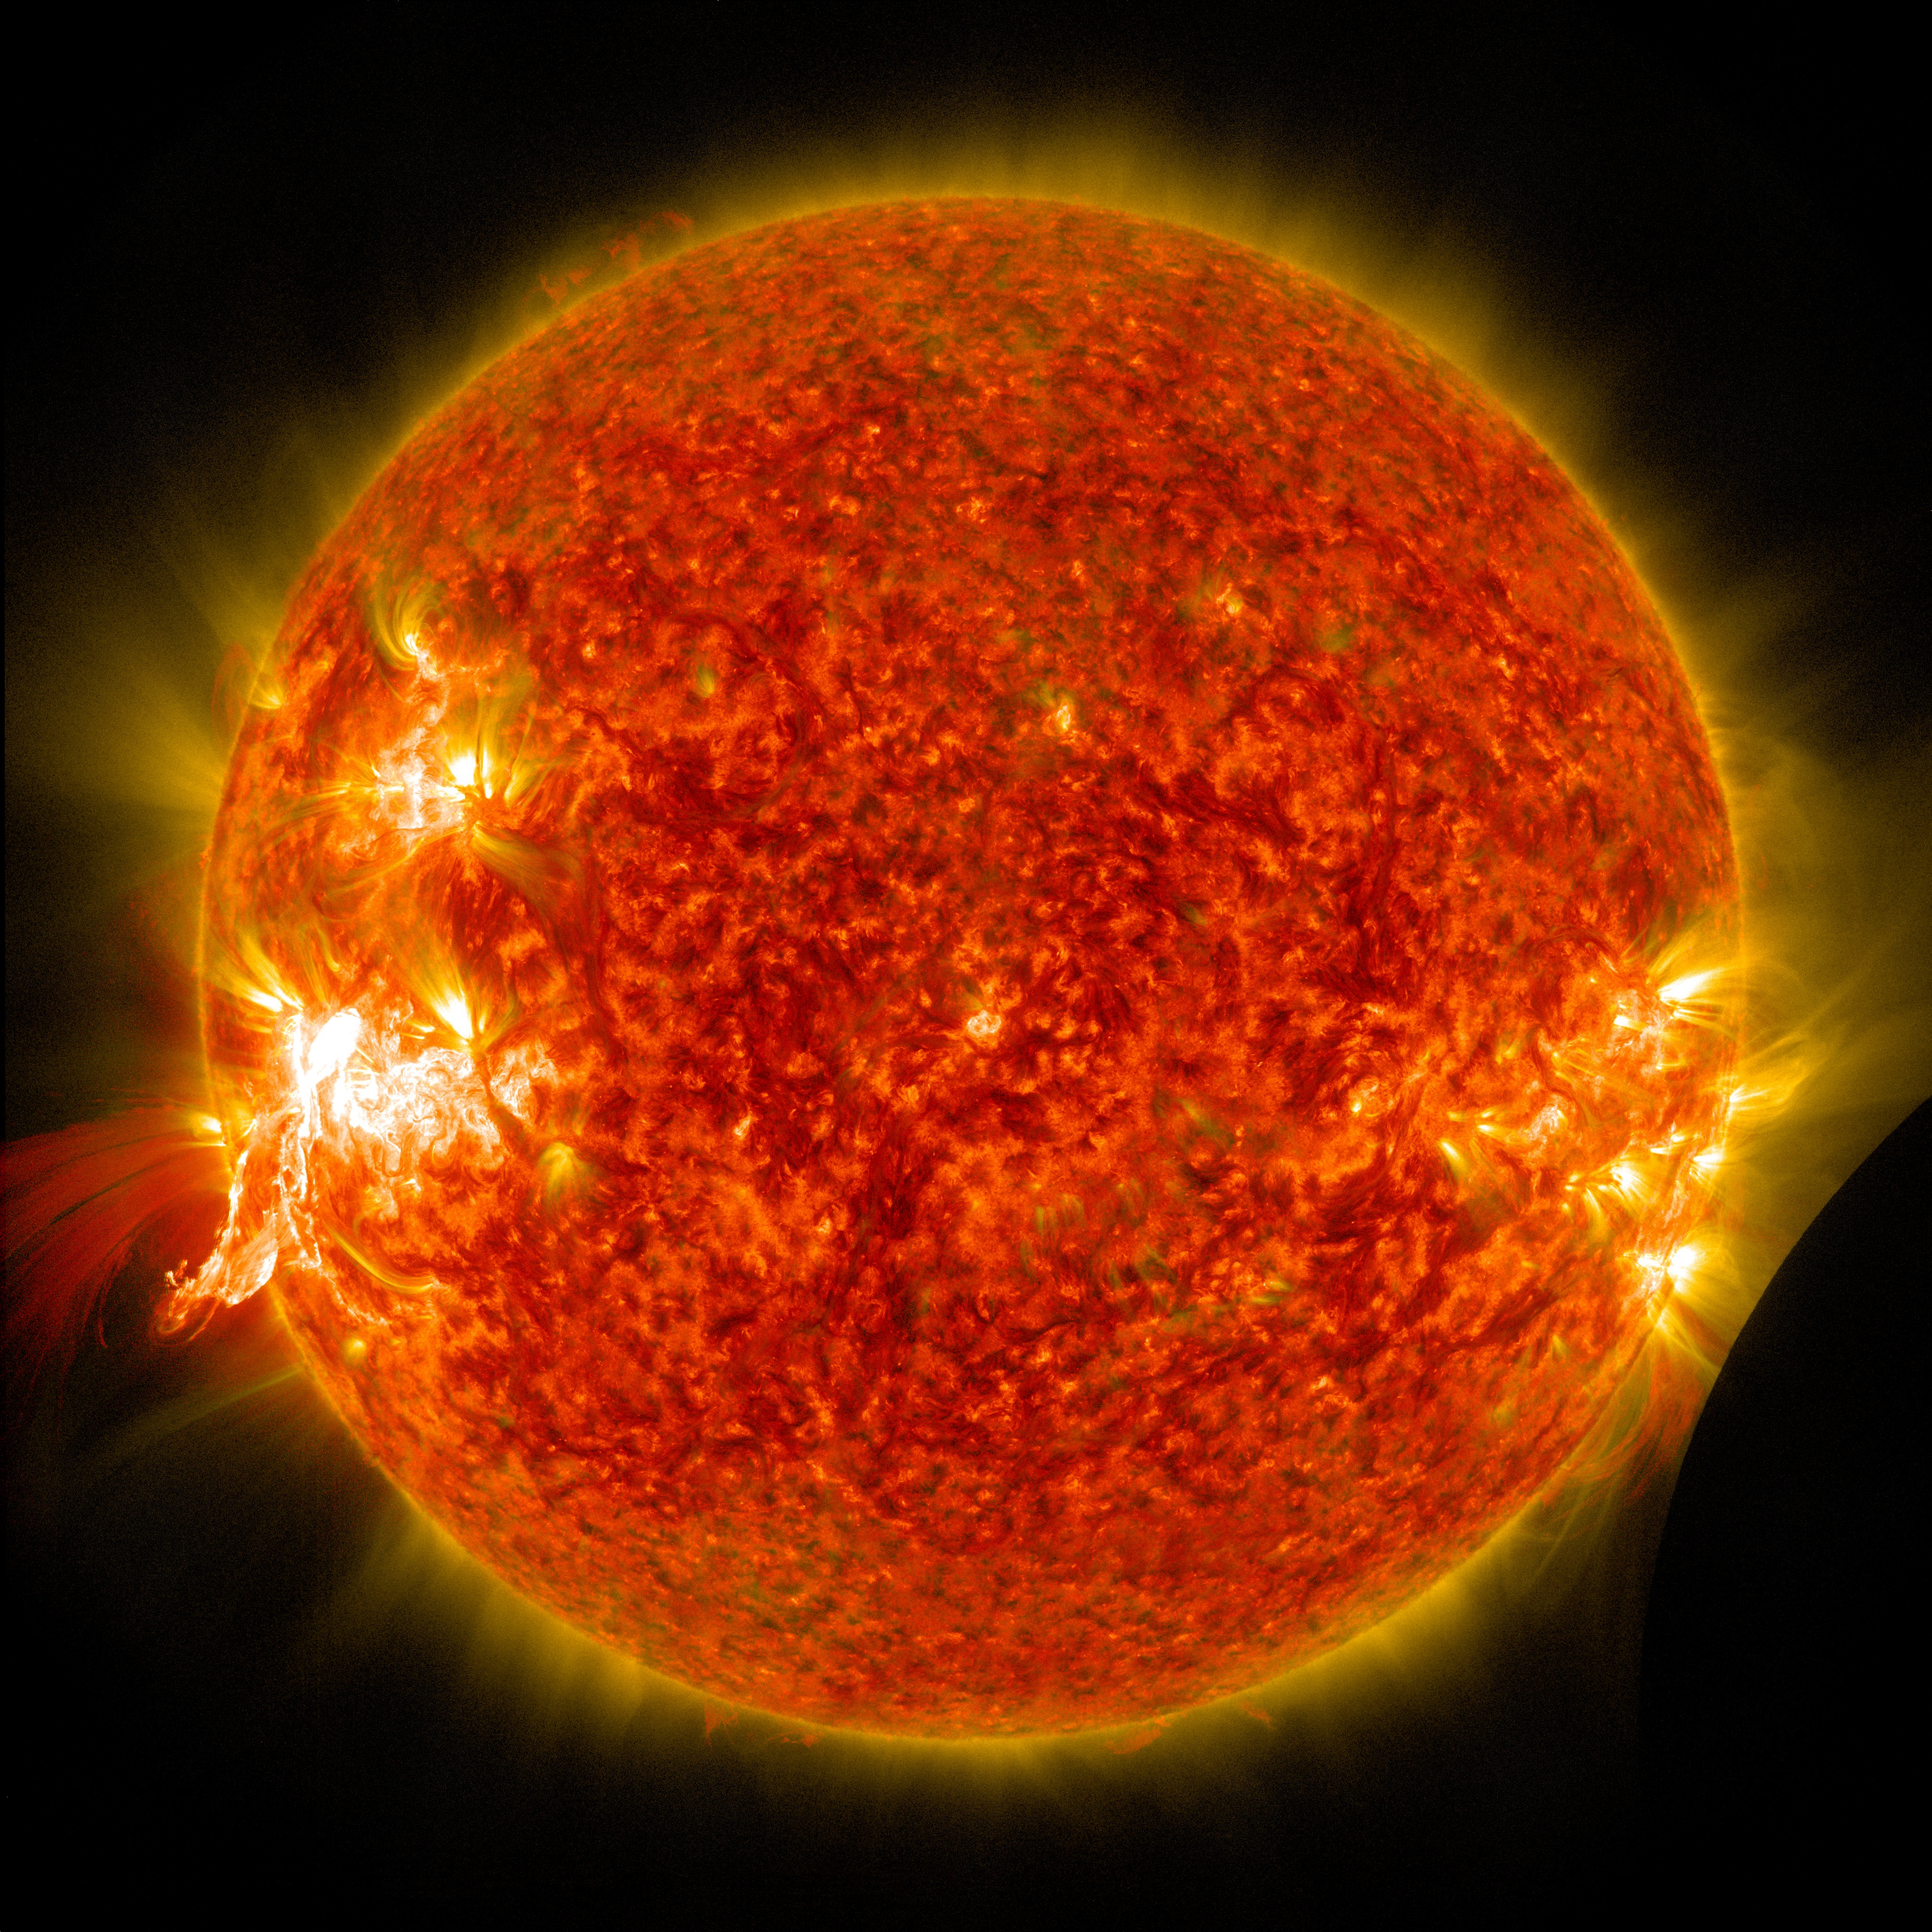

NASA's SDO Sees a Solar Flare and a Lunar Transit

A solar flare erupts on Jan. 30, 2014, as seen by the bright flash on the left side of the sun, captured here by NASA's Solar Dynamics Observatory. In the lower right corner the moon can be seen, having just passed between the observatory and the sun. --- The sun emitted a mid-level solar flare, peaking at 11:11 a.m. EST on Jan. 30, 2014. Images of the flare were captured by NASA's Solar Dynamics Observatory, or SDO, shortly after the observatory witnessed a lunar transit. The black disk of the moon can be seen in the lower right of the images. Solar flares are powerful bursts of radiation. Harmful radiation from a flare cannot pass through Earth's atmosphere to physically affect humans on the ground, however -- when intense enough -- they can disturb the atmosphere in the layer where GPS and communications signals travel. To see how this event may impact Earth, please visit NOAA's Space Weather Prediction Center at spaceweather.gov, the U.S. government's official source for space weather forecasts, alerts, watches and warnings. This flare is classified as an M6.6 class flare. Updates will be provided as needed.

Credit: NASA/SDO